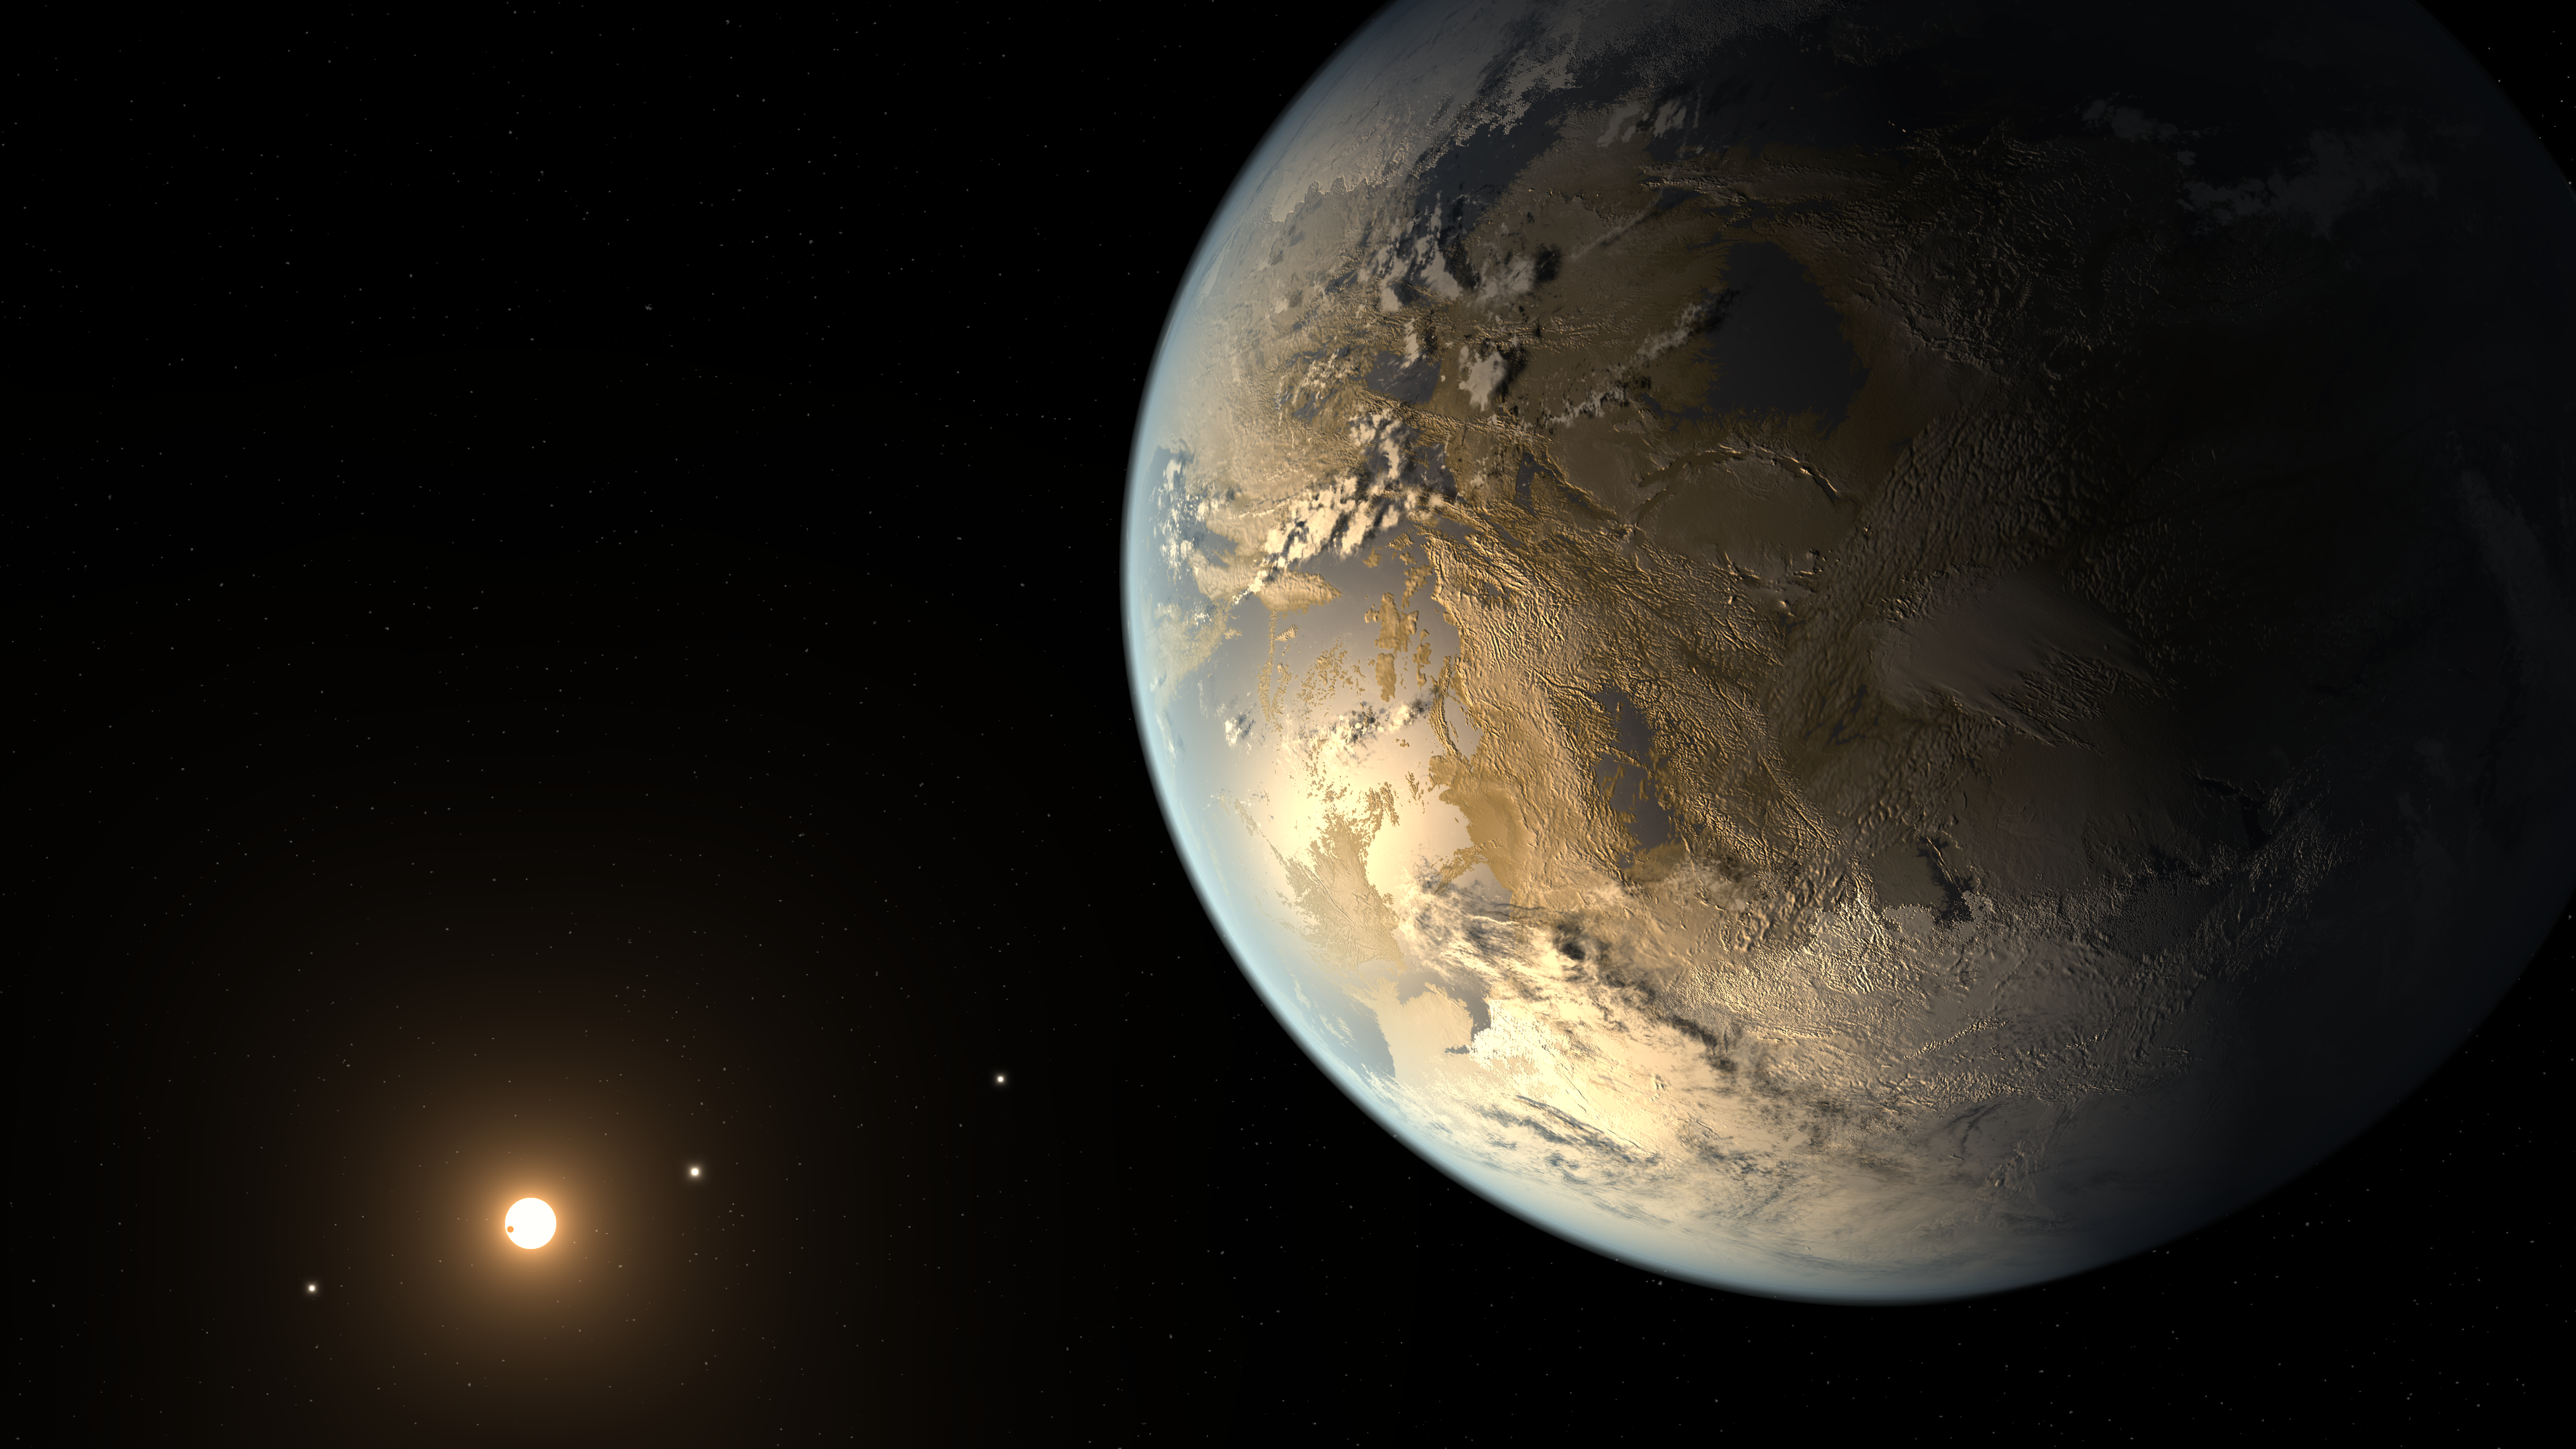

Kepler-186f, the First Earth-size Planet in the Habitable Zone (Artist’s Concept)

This artist’s concept depicts Kepler-186f, the first validated Earth-size planet to orbit a distant star in the habitable zone — a range of distance from a star where liquid water might pool on the planet’s surface. The discovery of Kepler-186f confirms that Earth-size planets exist in the habitable zones of other stars and signals a significant step closer to finding a world similar to Earth.

The size of Kepler-186f is known to be less than ten percent larger than Earth, but its mass, composition and density are not known. Previous research suggests that a planet the size of Kepler-186f is likely to be rocky. Prior to this discovery, the “record holder” for the most “Earth-like” planet went to Kepler-62f, which is 40 percent larger than the size of Earth and orbits in its star’s habitable zone.

Kepler-186f orbits its star once every 130 days and receives one-third the energy that Earth does from the sun, placing it near the outer edge of the habitable zone. If you could stand on the surface of Kepler-186f, the brightness of its star at high noon would appear as bright as our sun is about an hour before sunset on Earth.

Kepler-186f resides in the Kepler-186 system about 500 light-years from Earth in the constellation Cygnus. The system is also home to four inner planets, seen lined up in orbit around a host star that is half the size and mass of the sun.

The artistic concept of Kepler-186f is the result of scientists and artists collaborating to imagine the appearance of these distant worlds.

NASA Ames manages Kepler’s ground system development, mission operations and science data analysis. NASA’s Jet Propulsion Laboratory in Pasadena, Calif., managed Kepler mission development. Ball Aerospace & Technologies Corp. in Boulder, Colo., developed the Kepler flight system and supports mission operations with JPL at the Laboratory for Atmospheric and Space Physics at the University of Colorado in Boulder. The Space Telescope Science Institute in Baltimore archives, hosts and distributes the Kepler science data. Kepler is NASA’s 10th Discovery Mission and is funded by NASA’s Science Mission Directorate at the agency’s headquarters in Washington.

Credit: NASA/Ames/SETI Institute/JPL-Caltech